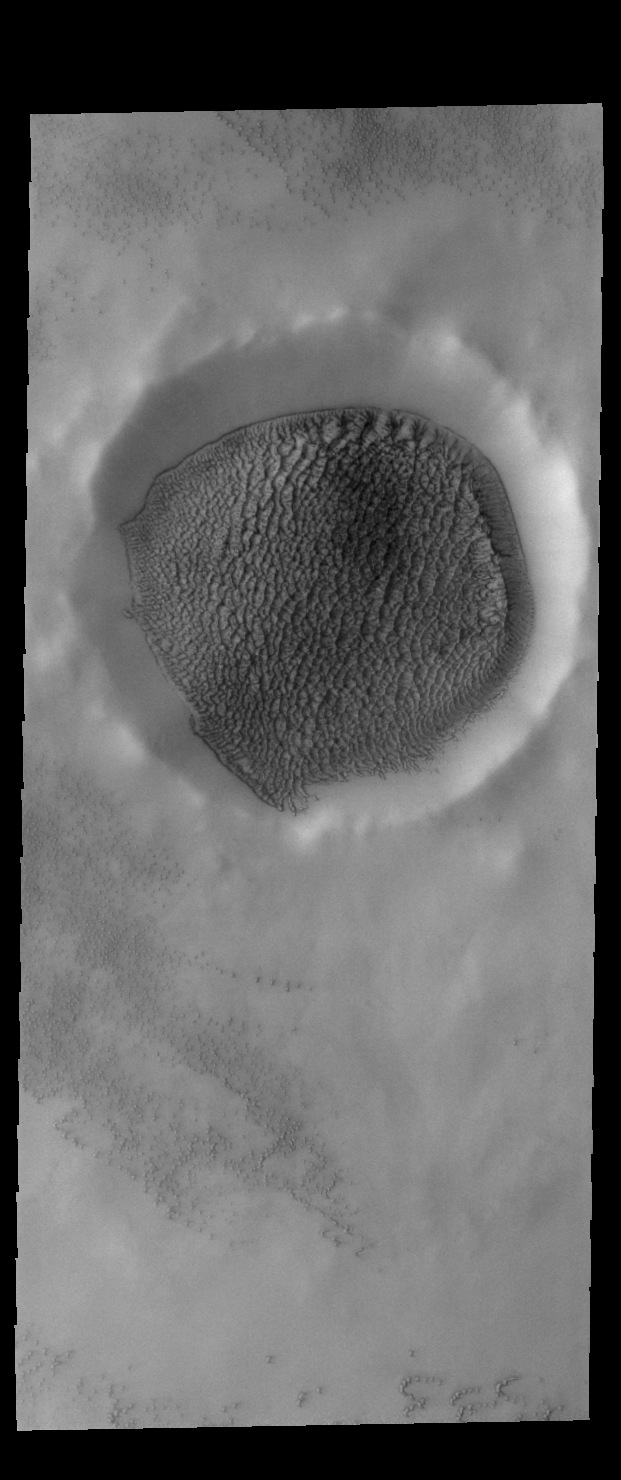

Northern Crater Dunes

Today’s VIS image shows an unnamed crater in the northern plains of Mars. A large sand sheet covers the entire floor of the crater, and is creeping up the sides. The dunes in the crater appear different from other crater dunes on Mars due to the influence of ice within the sand.

Credit: NASA/JPL-Caltech/ASU